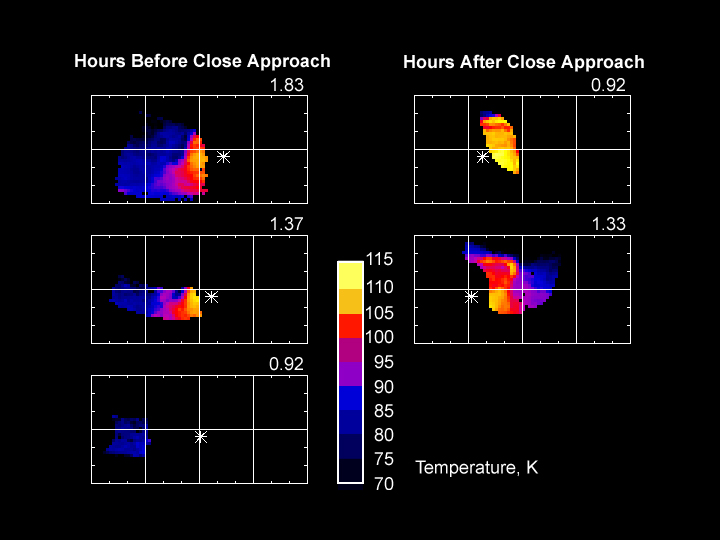

Phoebe Temperature Maps

A montage of maps of Saturn’s moon Phoebe shows surface temperatures at various times of day as determined by the composite infrared spectrometer onboard Cassini during the June 11, 2004, Phoebe flyby. The asterisk on each map shows the location of the subsolar point, where the Sun is directly overhead. This point moves across the surface as Phoebe rotates. It is morning in regions to the left of the subsolar point, and afternoon in regions to the right. Like a newspaper weather map, different colors indicate different temperatures, though Phoebe’s temperatures are distinctly cooler than even the coldest January day on Earth. Equatorial temperatures peak in the early afternoon near 112 Kelvin (-257 Fahrenheit), plunging to 78 Kelvin (-319 Fahrenheit) before dawn, and are even colder at higher latitudes. The large day/night temperature contrasts imply that Phoebe’s surface is covered in loose dust or ice particles that store little heat and thus cool off rapidly at night. Regions of Phoebe’s surface that were not observed are shown in black.

Most of the maps show the effect on surface temperatures of the large crater-like depression seen in Cassini’s visible-wavelength images of Phoebe, which is located just left of center in these maps. Crater walls that are shadowed and cold in the early morning in the first map are sunlit and warm in the late afternoon in the final map.

The Cassini-Huygens mission is a cooperative project of NASA, the European Space Agency and the Italian Space Agency. The Jet Propulsion Laboratory, a division of the California Institute of Technology in Pasadena, manages the Cassini-Huygens mission for NASA’s Office of Space Science, Washington, D.C. The Cassini orbiter was designed, developed and assembled at JPL. The composite infrared spectrometer team is based at NASA’s Goddard Space Flight Center, Greenbelt, Md.

Credit: NASA/JPL/Goddard Space Flight Center